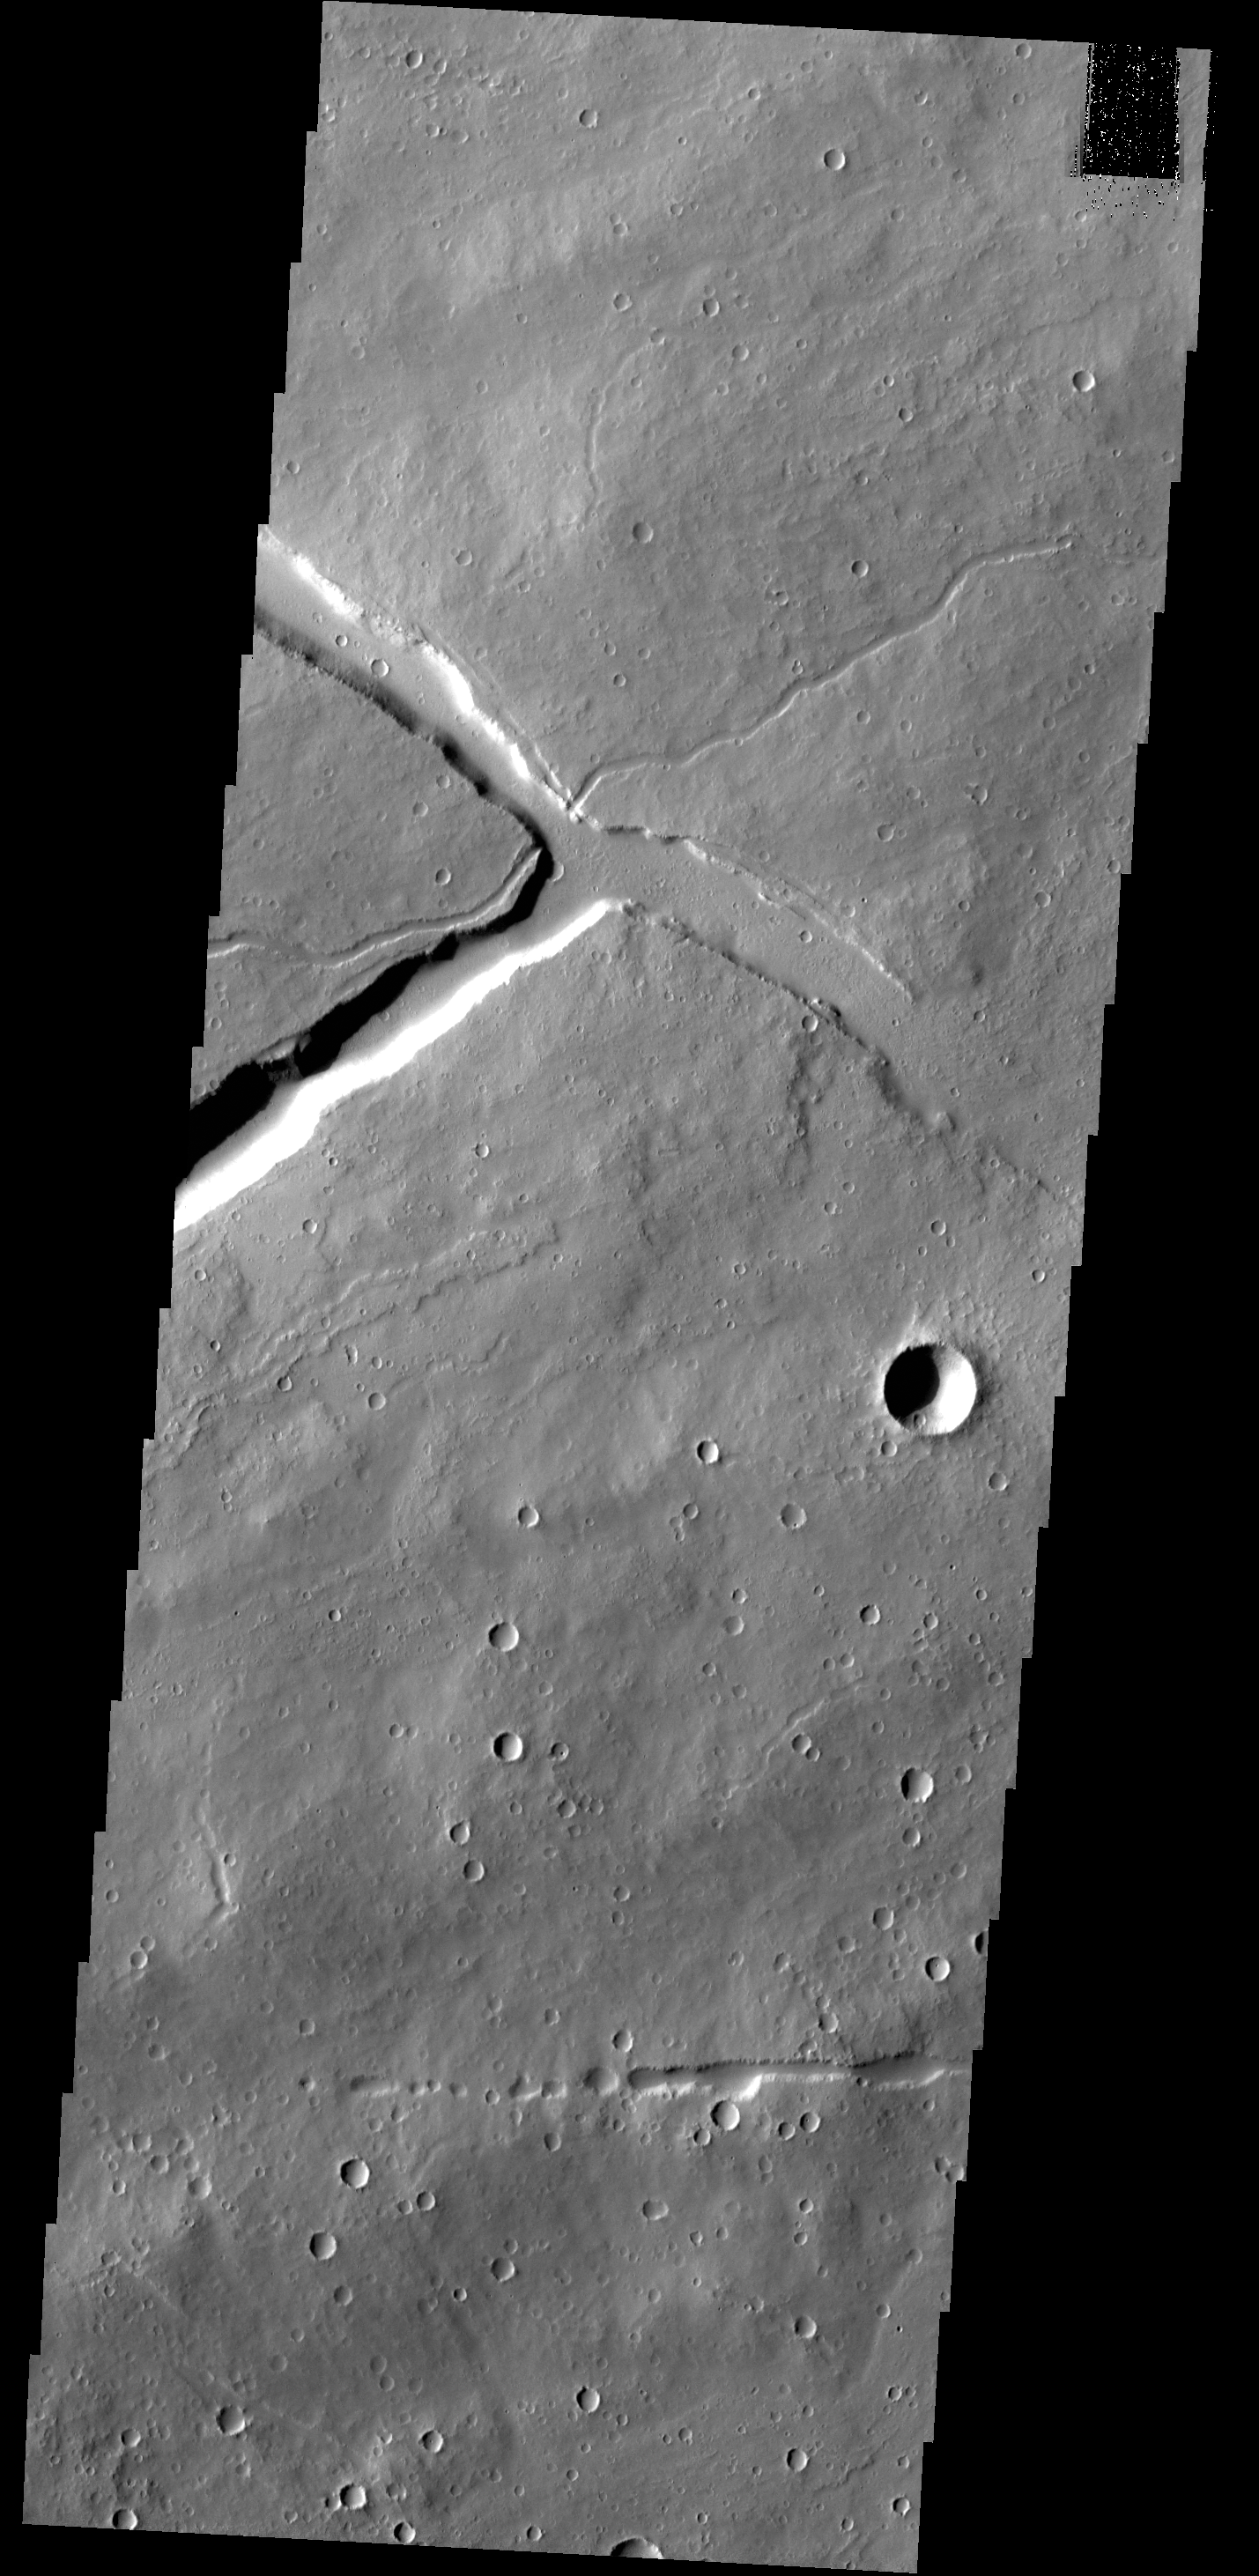

Which Came First?

Towards the top of this VIS image is a “T” shaped depression and two sections of narrow channel. Fluids (like water — or in this case most likely lava) flow downhill. If the depression formed first, the channels would have flowed towards the depression from both sides and then emptied into the depression, likely forming a delta deposit on both sides. If the channel formed first, it was a single channel and the fluid creating it stopped flowing before the depression was formed. Analysis of this image finds that the channel was created before the depression. This image is located on the northeast part of the Elysium Mons volcanic complex.

Credit: NASA/JPL-Caltech/ASU